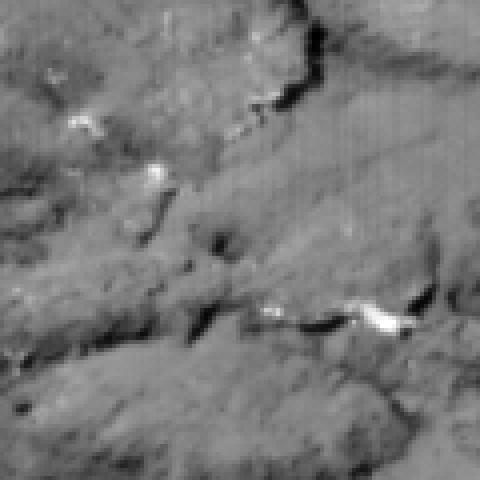

Untouched Tempel

This image shows the view from Deep Impact’s probe 30 seconds before it was pummeled by comet Tempel 1. The image was taken by the probe’s impactor targeting sensor.

Credit: NASA/JPL-Caltech/UMD